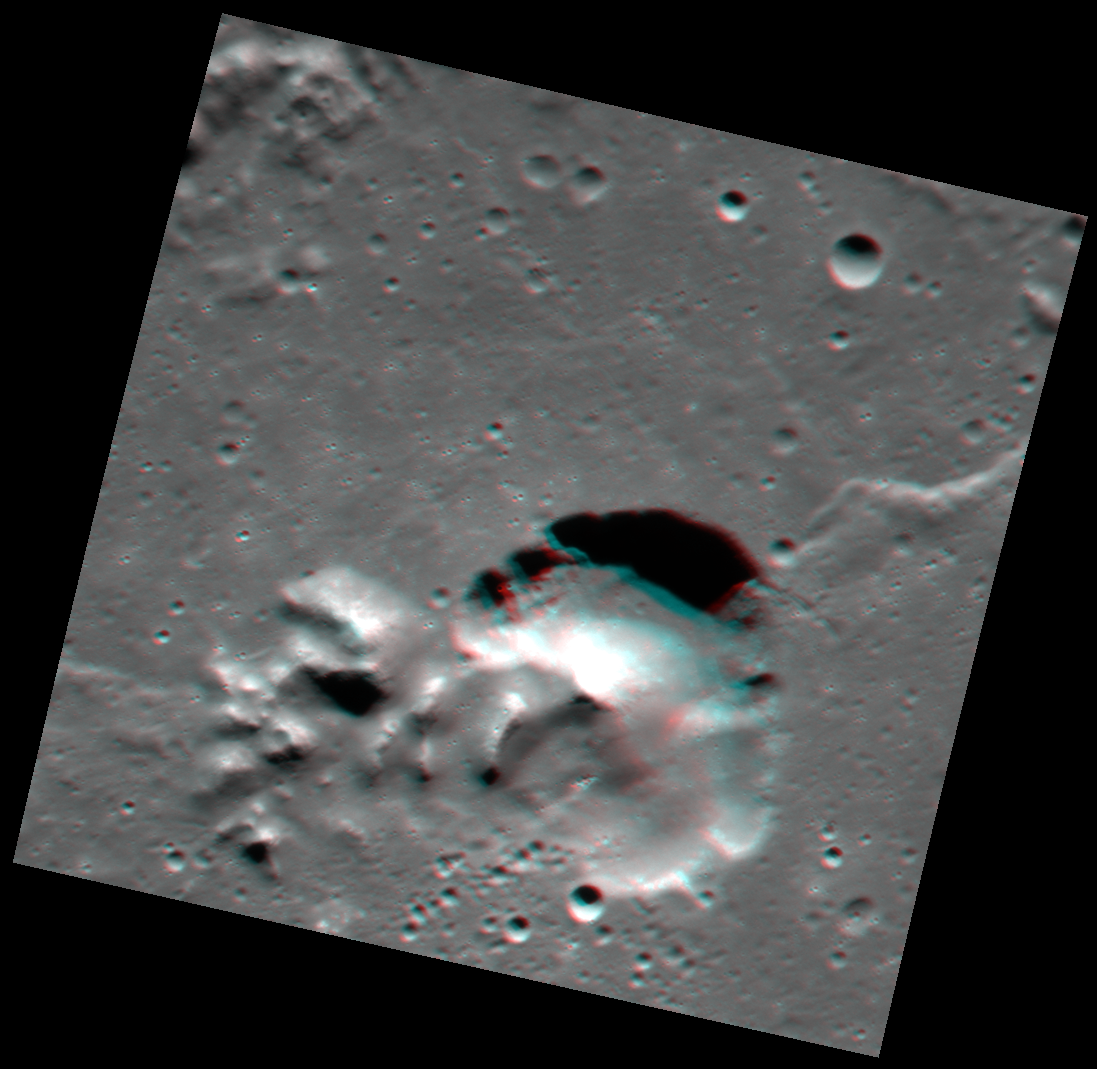

Catullus in 3-D

With your red-cyan glasses on, check out this stereo view inside the complex crater Catullus. Here you can see the central peaks rising above the relatively smooth floor of the crater. To the right of the peaks, a large, irregularly shaped pit sinks down below the level of the crater floor. This pit may have formed due to past volcanic activity within the impact crater.

These images were acquired as a targeted set of stereo images. Targeted stereo observations are acquired at resolutions much higher than that of the 200-meter/pixel stereo base map. These targets acquired with the NAC enable the detailed topography of Mercury’s surface to be determined for a local area of interest.

Date acquired: July 25, 2014
Image Mission Elapsed Time (MET): 48654092, 48654444
Image ID: 6751776, 6751777
Instrument: Narrow Angle Camera (NAC) of the Mercury Dual Imaging System (MDIS)
Center Latitude: 21.91°
Center Longitude: 292.8° E
Resolution: 48 meters/pixel
Scale: Pit is approximately 18 km (11 miles) across
Incidence Angle: 68.5°
Emission Angle: 11.9°
Phase Angle: 73.0°

The MESSENGER spacecraft is the first ever to orbit the planet Mercury, and the spacecraft’s seven scientific instruments and radio science investigation are unraveling the history and evolution of the Solar System’s innermost planet. During the first two years of orbital operations, MESSENGER acquired over 150,000 images and extensive other data sets. MESSENGER is capable of continuing orbital operations until early 2015.

For information regarding the use of images, see the MESSENGER image use policy.

Credit: NASA/Johns Hopkins University Applied Physics Laboratory/Carnegie Institution of Washington